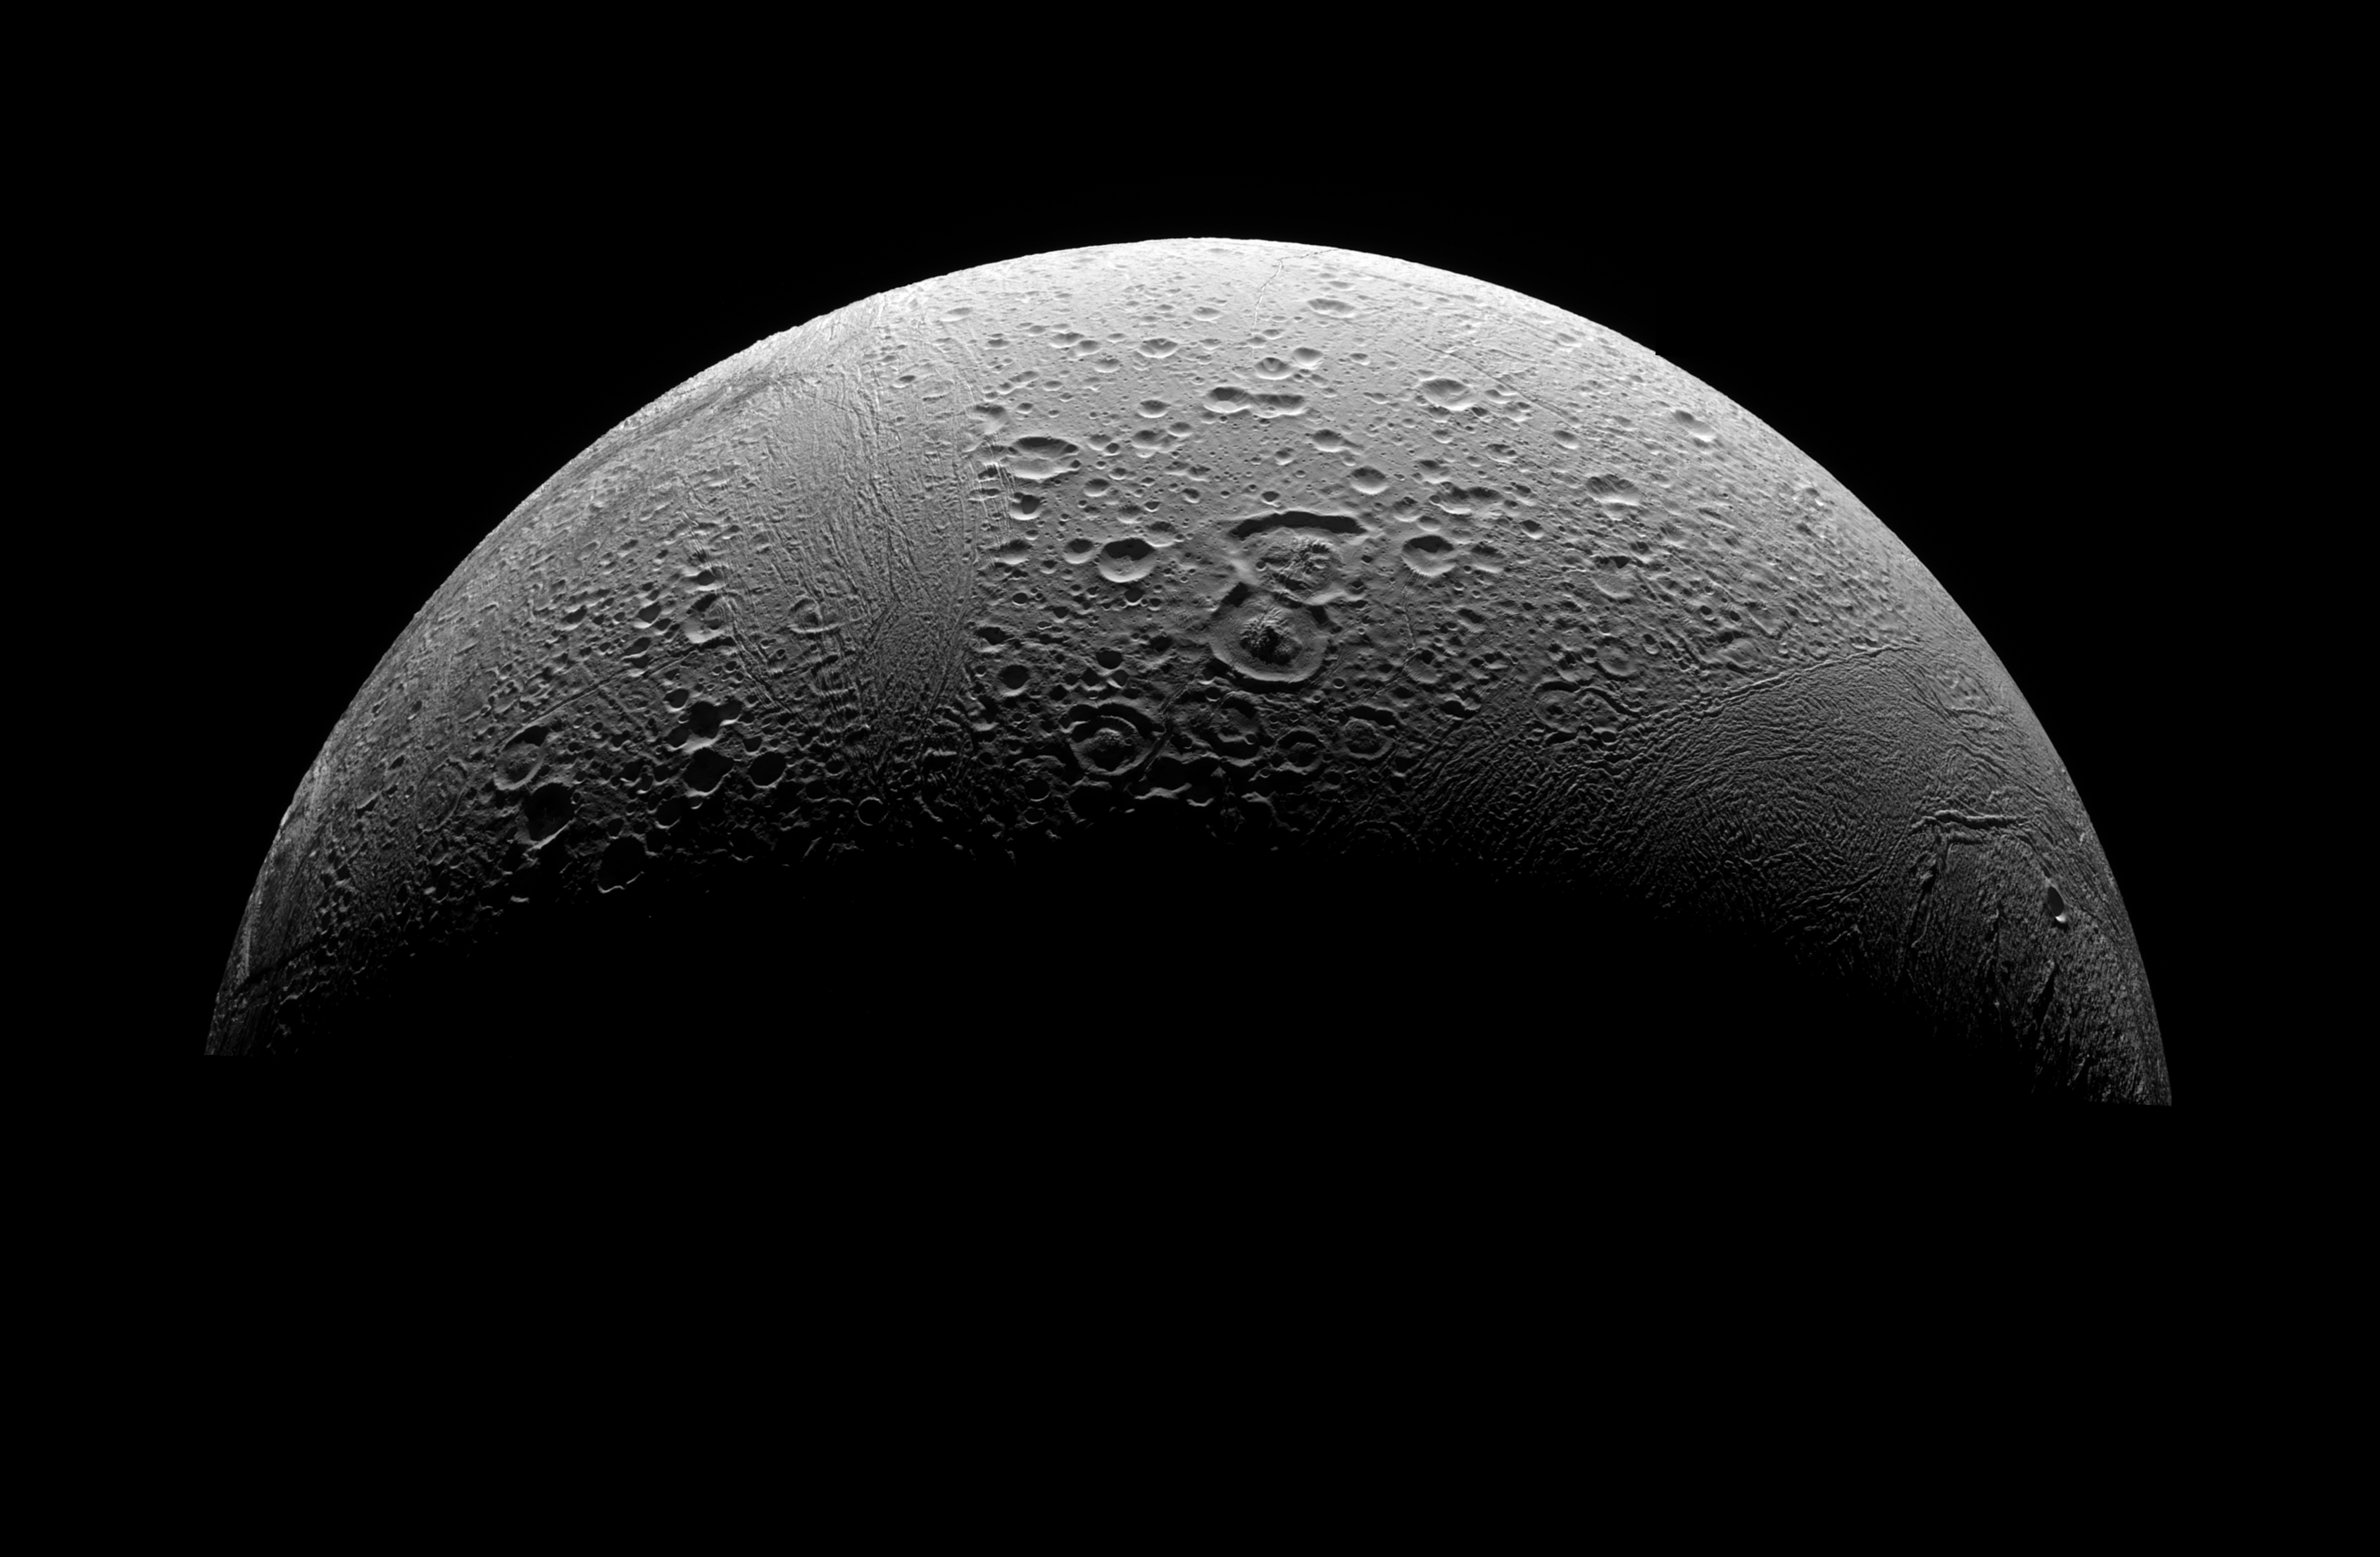

The North Polar Region of Enceladus

This three-image mosaic is the highest resolution view yet obtained of Enceladus’ north polar region. The view looks southward over cratered plains from high above the north pole of Enceladus.

Cassini’s March 2008 flyby of Enceladus was designed to directly investigate the ongoing plume activity at the moon’s south pole, but the path of the spacecraft allowed investigation of older evidence for internal activity near the north pole.

Compared to much of the moon’s southern hemisphere—the south polar region in particular—the north polar region is much older and covered with craters. These craters are captured at different stages of disruption and alteration by tectonic activity and probably past heating from below. Many of the craters seen here are sliced by small parallel cracks that seem to be ubiquitous throughout the old cratered terrains on Enceladus. The mosaic also shows a variety of impact crater shapes, some with bowed-up floors and smaller craters within, very likely indicating that the icy crust in this area was at some time warmer than at present. While this conclusion was previously reached from NASA Voyager spacecraft images, these new data provide a much more detailed look at the fractures that modify the surface. This data will give a significantly improved comparison of the geologic history at the satellite’s north pole with that at the south pole.

Two prominent craters in this view, Ali Baba and Aladdin (the two overlapping craters near center), are among the largest craters known on Enceladus.

Several areas of much younger terrain are visible in this mosaic, including Samarkand Sulci, an area of disrupted terrain that runs north-south at left of center, and the “leading hemisphere terrain,” a region, seen at right, filled with tectonic fractures, ridges and “ridged terrain.”

Samarkand Sulci slices through some prominent craters that were seen in Voyager images. At that time, it was thought that the portions of the craters that extend into Samarkand were completely destroyed by whatever process formed Samarkand. However, Cassini images show remnants of the crater rims that have survived. This new insight provides a benchmark for measuring how tectonic processes modify older terrains, and will also help imaging scientists develop a more accurate timeline for the geologic history of these terrains.

Lit terrain seen here is on the Saturn-facing hemisphere of Enceladus (505 kilometers, or 314 miles across).

The image was taken in visible light with the Cassini spacecraft narrow-angle camera on March 12, 2008. The view was acquired at a distance of approximately 32,000 kilometers (20,000 miles) from Enceladus and at a Sun-Enceladus-spacecraft, or phase, angle of 115 degrees. Image scale is 176 meters (577 feet) per pixel.

The Cassini-Huygens mission is a cooperative project of NASA, the European Space Agency and the Italian Space Agency. The Jet Propulsion Laboratory, a division of the California Institute of Technology in Pasadena, manages the mission for NASA’s Science Mission Directorate, Washington, D.C. The Cassini orbiter and its two onboard cameras were designed, developed and assembled at JPL. The imaging operations center is based at the Space Science Institute in Boulder, Colo.

Credit: NASA/JPL/Space Science Institute